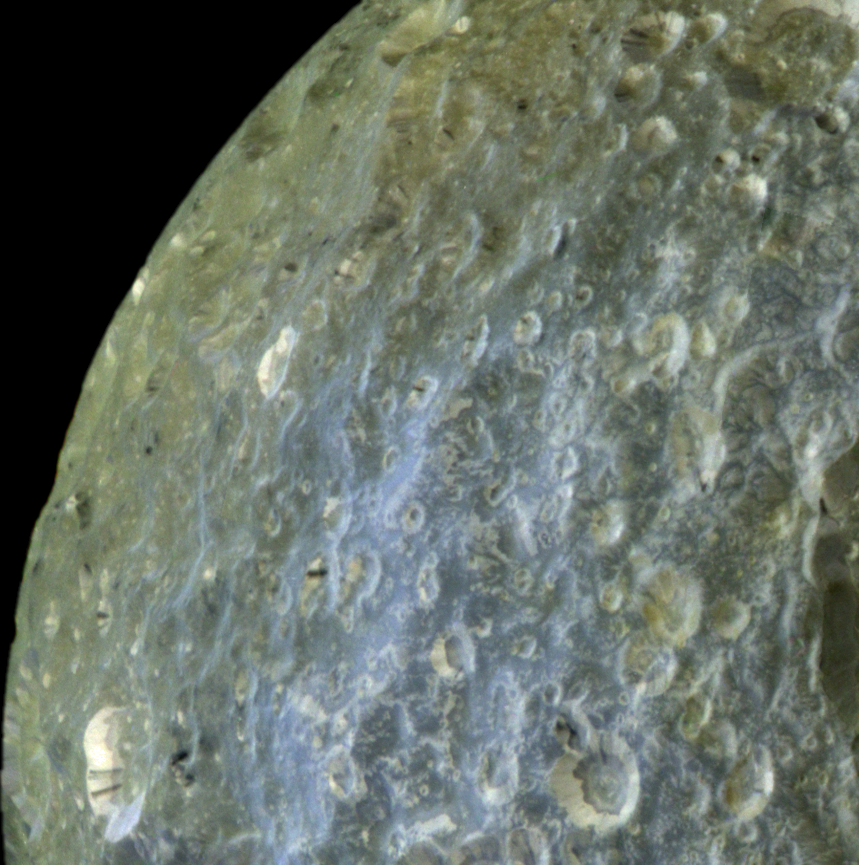

Streaked Craters in False-Color

This false-color view of Saturn’s moon Mimas from NASA’s Cassini spacecraft accentuates terrain-dependent color differences and shows dark streaks running down the sides of some of the craters on the region of the moon that leads in its orbit around Saturn. The image was taken during Cassini’s closest-ever flyby of the moon.

The false-color image shows how colors vary across the moon’s surface, particularly the contrast between the bluish terrain on the right side of this view near Herschel Crater and greenish terrain elsewhere. The origin of the color differences (exaggerated by computer enhancement) is not yet understood, but may be caused by subtle differences in the surface composition between the two terrains. See PIA12572 and PIA06257 to learn more.

This image also shows dark streaks trailing down the sides of some craters (marked red in the annotated version), often originating from pockets of dark contaminants embedded just below the rim of the crater wall. The pockets likely represent small, pre-existing, dark-floored craters that were buried by the blanket of material thrown out from the newer impact that created the crater rim. The material from a newly exposed dark layer eventually moves downslope and forms a streak. Streaks sometimes are seen originating from the floors of smaller dark-floored craters perched along rims of larger craters.

The craters seen in this mosaic also show relatively dark markings along the lower portion of their crater walls (marked in green in the annotated version of the image). Cassini scientists interpret this darkening as evidence for the gradual concentration of impurities from evaporating icy materials in areas where the dark impurities slide slowly down the crater wall and the bright ice is baked away by the sun and the vacuum of space. For larger mosaics showing these features, see PIA12569 and PIA12568.

To create this false-color view, ultraviolet, green and infrared images were combined into a single picture that exaggerates the color differences of terrain on the moon. These data were combined with a high-resolution image taken in visible light to provide the high-resolution information from the clear filter image and the color information from the ultraviolet, green, and infrared filter images. The natural color of Mimas visible to the human eye may be a uniform gray or yellow color.

This view looks toward the area between the region that leads in Mimas’ orbit around Saturn and the region of Mimas that faces away from Saturn. Mimas is 396 kilometers (246 miles) across. This view is centered on terrain at 11 degrees north latitude, 156 degrees west longitude. This mosaic combines images taken with the Cassini spacecraft narrow-angle camera on Feb. 13, 2010. The view was acquired at a distance of approximately 34,000 kilometers (21,000 miles) from Mimas. Image scale is 180 meters (590 feet) per pixel.

The Cassini-Huygens mission is a cooperative project of NASA, the European Space Agency and the Italian Space Agency. The Jet Propulsion Laboratory, a division of the California Institute of Technology in Pasadena, manages the mission for NASA’s Science Mission Directorate in Washington. The Cassini orbiter and its two onboard cameras were designed, developed and assembled at JPL. The imaging team is based at the Space Science Institute, Boulder, Colo.

Credit: NASA/JPL/Space Science Institute